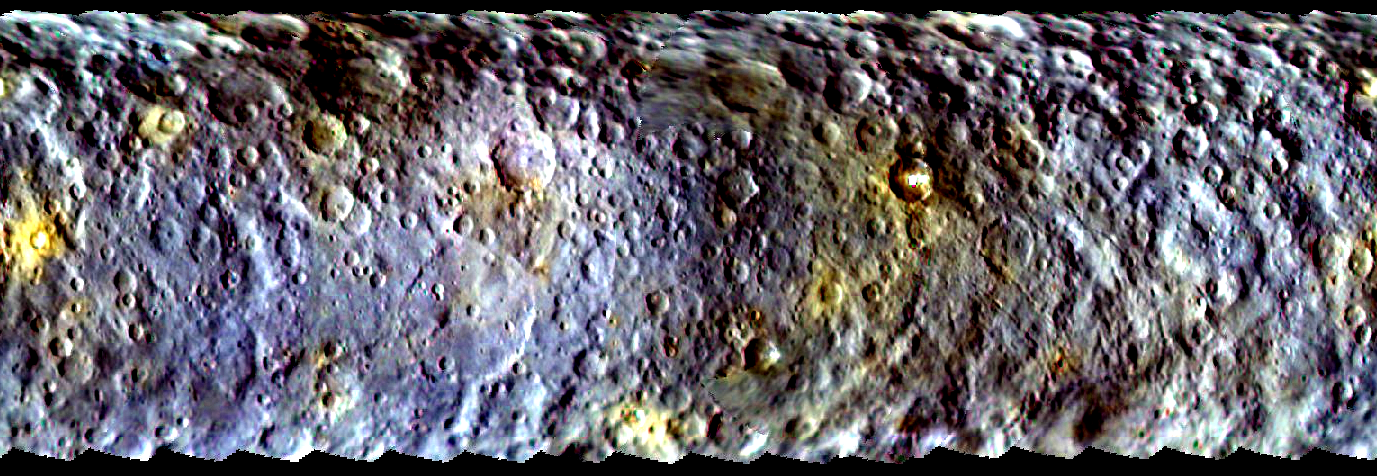

Dawn’s First Color Map of Ceres

This map-projected view of Ceres was created from images taken by NASA’s Dawn spacecraft during its initial approach to the dwarf planet, prior to being captured into orbit in March 2015.

The map is an enhanced color view that offers an expanded range of the colors visible to human eyes. Scientists use this technique in order to highlight subtle color differences across Ceres. This can provide valuable insights into the physical properties and composition of materials on the surface. For example, scientists have not established clear connections between impact craters and the different colors visible here, but they are investigating this possibility.

Images taken using blue (440 nanometers), green (550 nanometers) and infrared (920 nanometers) spectral filters were combined to create the map. The filters were assigned to color channels in reverse order, compared to natural color; in other words, the short-wavelength blue images were assigned to the red color channel and the long-wavelength infrared images are assigned to the blue color channel.

The Dawn mission is managed by NASA’s Jet Propulsion Laboratory, Pasadena, California, for NASA’s Science Mission Directorate in Washington. Dawn is a project of the directorate’s Discovery Program, managed by NASA’s Marshall Space Flight Center in Huntsville, Alabama. The University of California, Los Angeles, is responsible for overall Dawn mission science. Orbital ATK, Inc., in Dulles, Virginia, designed and built the spacecraft. The German Aerospace Center, the Max Planck Institute for Solar System Research, the Italian Space Agency and the Italian National Astrophysical Institute are international partners on the mission team.The Dawn mission is managed by NASA’s Jet Propulsion Laboratory, Pasadena, California, for NASA’s Science Mission Directorate in Washington. Dawn is a project of the directorate’s Discovery Program, managed by NASA’s Marshall Space Flight Center in Huntsville, Alabama. The University of California, Los Angeles, is responsible for overall Dawn mission science. Orbital ATK, Inc., in Dulles, Virginia, designed and built the spacecraft. The German Aerospace Center, the Max Planck Institute for Solar System Research, the Italian Space Agency and the Italian National Astrophysical Institute are international partners on the mission team.

Credit: NASA/JPL-Caltech/UCLA/MPS/DLR/IDA